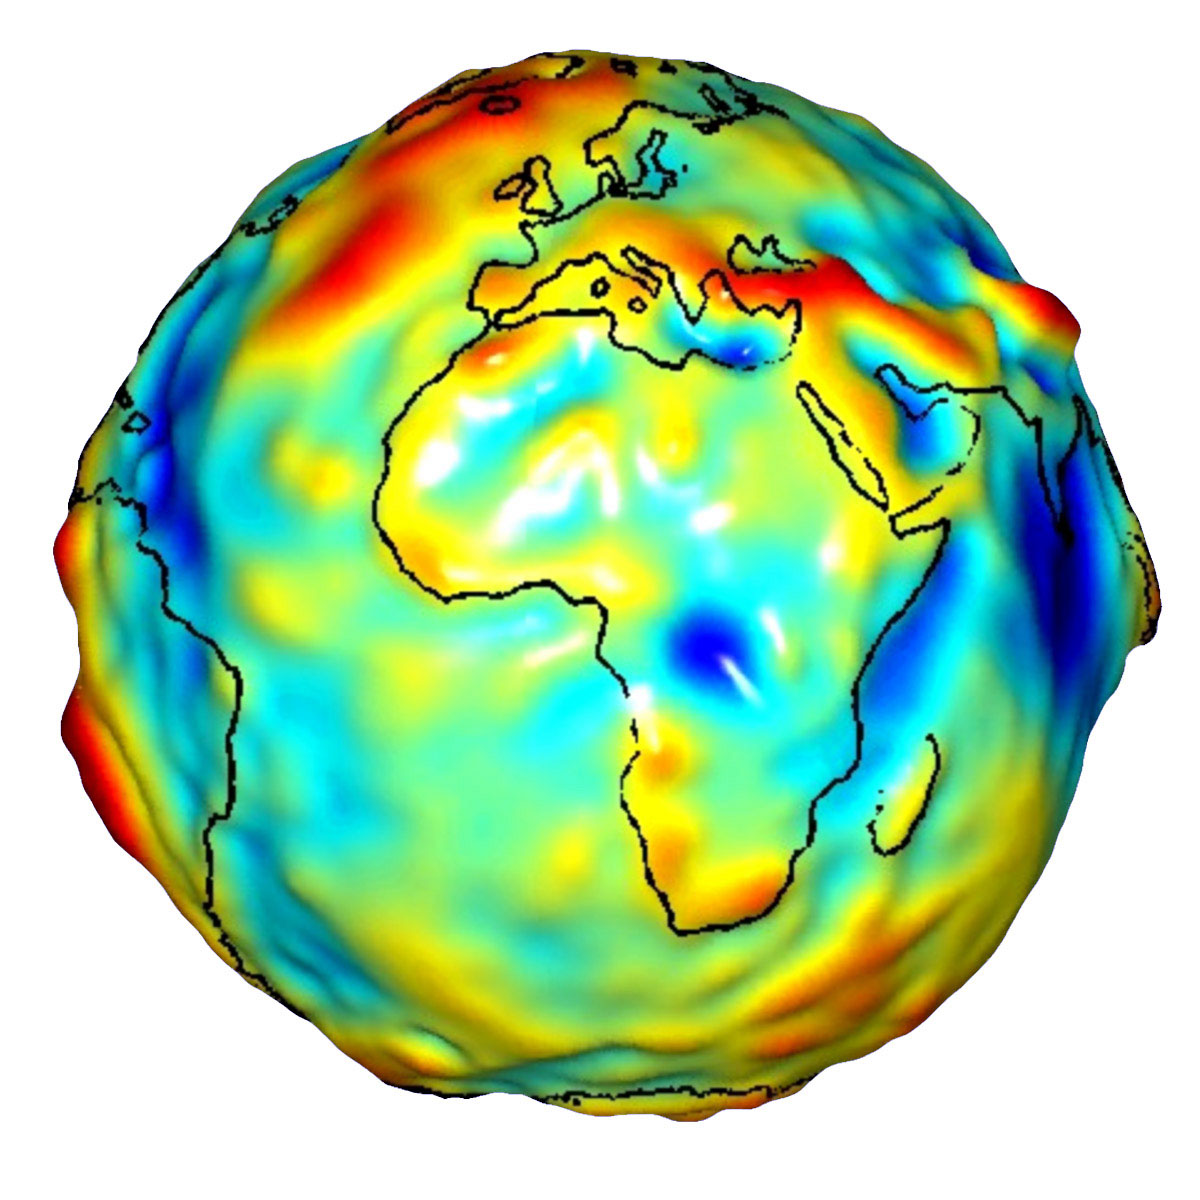

Global Gravity: Africa and Europe

This visualization of a gravity model was created with data from NASA’s Gravity Recovery and Climate Experiment (GRACE) and shows variations in the gravity field across Africa and Europe.

Gravity is determined by mass. Earth’s mass is not distributed equally, and it also changes over time.

The colors in this image represent the gravity anomalies measured by GRACE. One can define standard gravity as the value of gravity for a perfectly smooth ‘idealized’ Earth, and the gravity ‘anomaly’ is a measure of how actual gravity deviates from this standard. Red shows the areas where gravity is stronger than the smooth, standard value and blue reveals areas where gravity is weaker.

GRACE is a collaborative endeavor involving the Center for Space Research at the University of Texas, Austin; NASA’s Jet Propulsion Laboratory, Pasadena, Calif.; the German Space Agency and the German Research Center for Geosciences, Potsdam.

Credit: NASA/JPL/University of Texas Center for Space Research